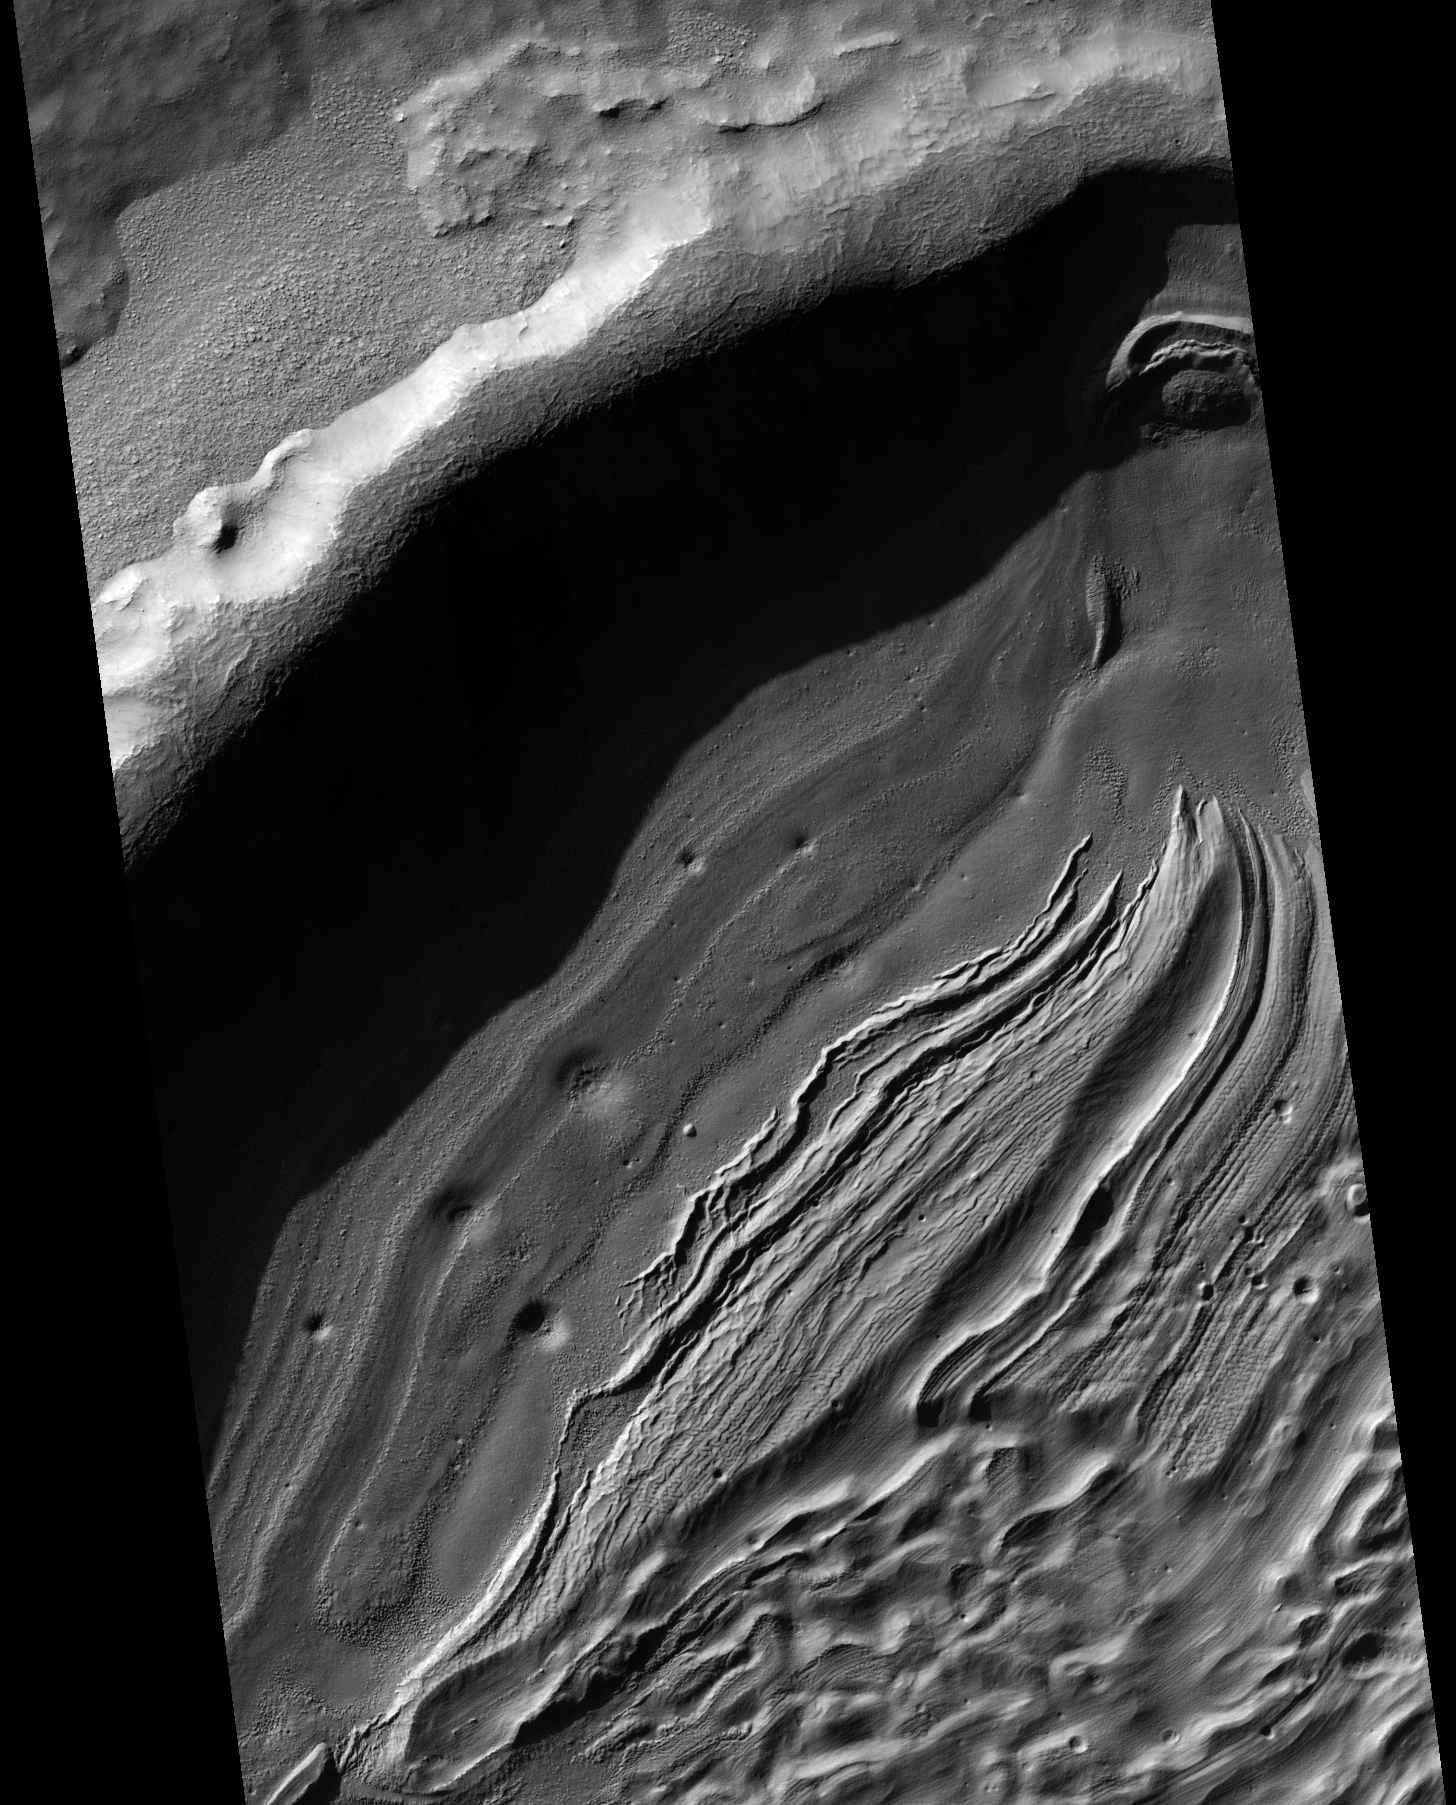

Intra-Crater Structure in NW Hellas Basin, Mars

This subimage from an observation by the High Resolution Imaging Science Experiment (HiRISE) camera on NASA’s Mars Reconnaissance Orbiter covers a small portion of the northwest quadrant of Hellas Basin, or Hellas Planitia, on southern Mars. With a diameter of about 2,200 kilometers (about 1,400 miles) and a depth reaching the lowest elevations on Mars, Hellas is one of the largest impact craters in the solar system.

This area of Hellas Basin has a number of unusual features which are thought to be quite old because of the high crater density. Here a crater inside Hellas has been filled with material. This may be related to volcanic activity on the northwestern rim of Hellas.

However, it might also be related to water and water ice. There is evidence elsewhere that the ground here is ice-rich. HiRISE is being used to investigate this in more detail when Hellas Basin is free from atmospheric dust.

This image is a portion of the HiRISE observation catalogued as ESP_017196_1455, taken on March 28, 2010, and centered at 33.95 degrees south latitude, 48.50 degrees east longitude.

NASA’s Jet Propulsion Laboratory, a division of the California Institute of Technology in Pasadena, manages the Mars Reconnaissance Orbiter for NASA’s Science Mission Directorate, Washington. Lockheed Martin Space Systems, Denver, built the spacecraft. The High Resolution Imaging Science Experiment is operated by the University of Arizona, Tucson, and the instrument was built by Ball Aerospace & Technologies Corp., Boulder, Colo.

Credit: NASA/JPL-Caltech/University of Arizona